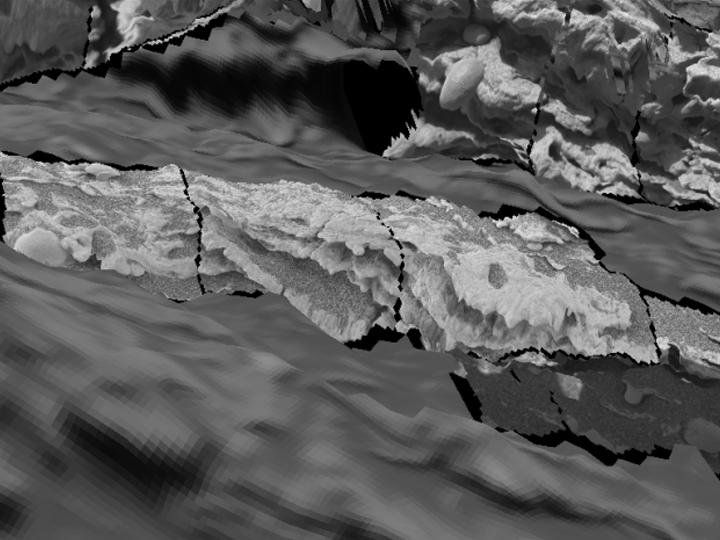

“Last Chance” Evidence of Ancient Water Flow

Figure 1

A three-dimensional close-up visualization of this portion of the martian rock called “Last Chance” (see PIA05482) offers additional details of the cross-lamination. The visualization and the image from the panoramic camera are compared to show a point of correlation (yellow arrow, Figure 1).

Credit: NASA/JPL/Cornell/ARC